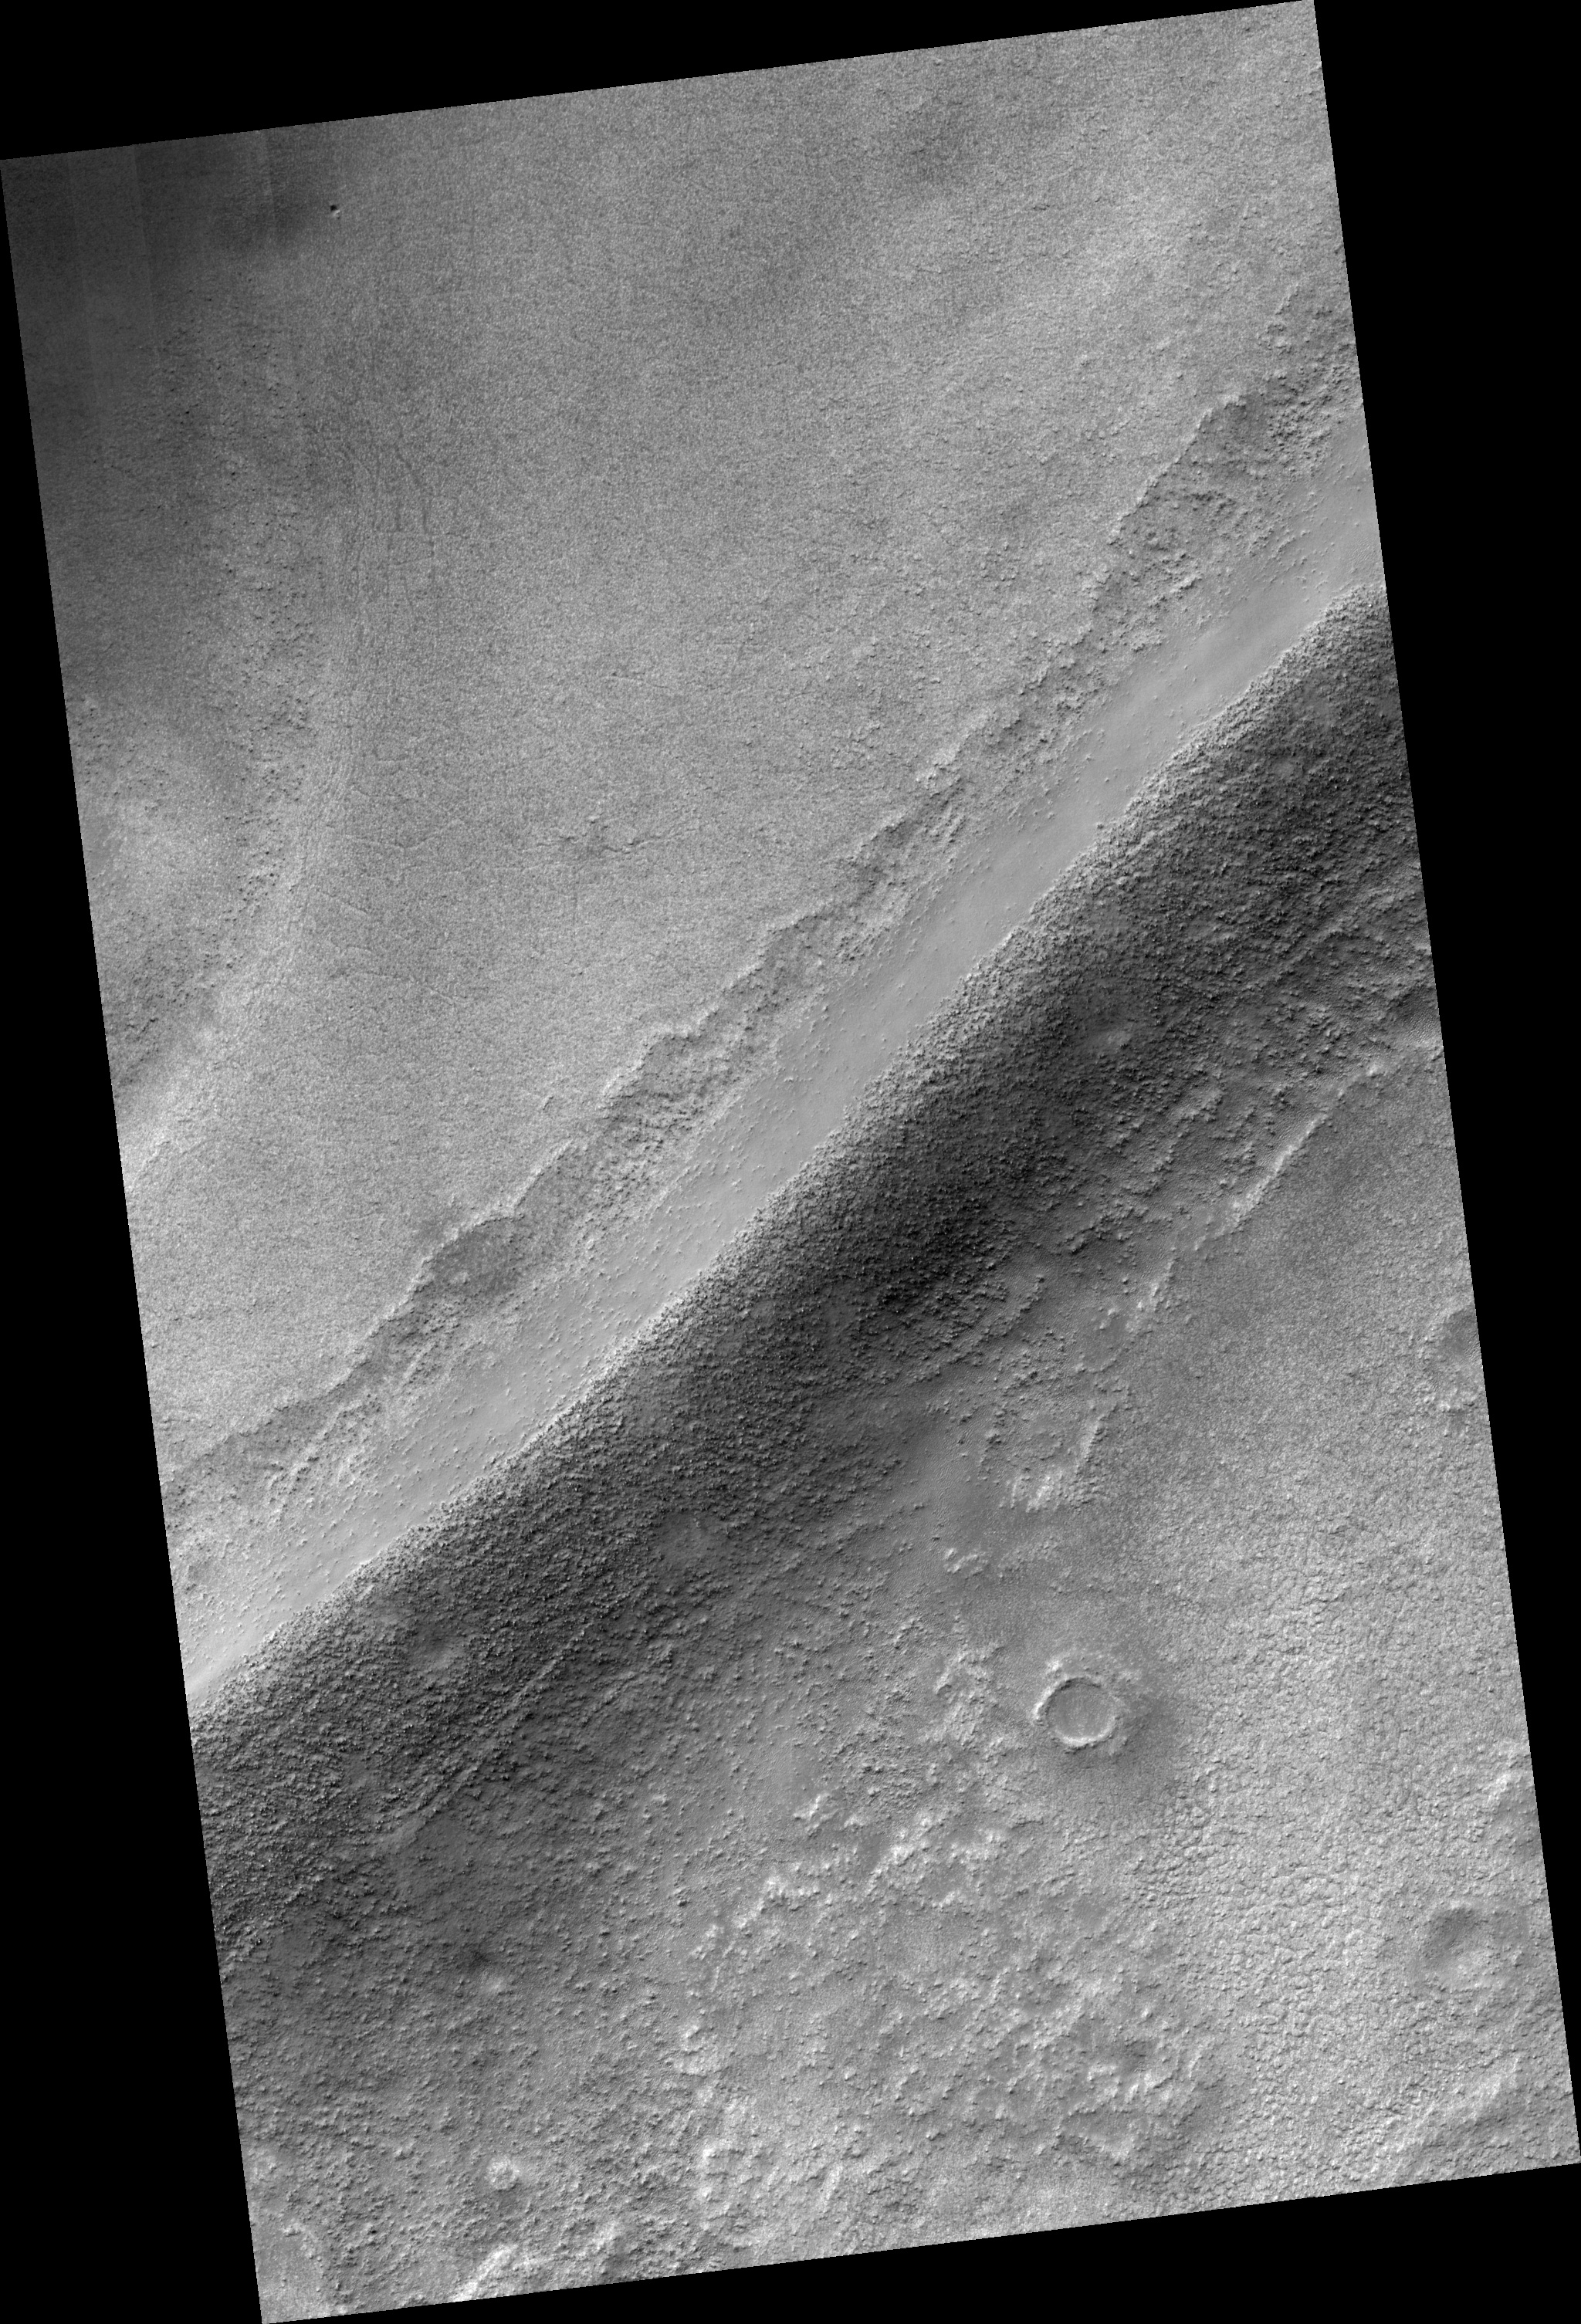

Sinuous Ridges in Argyre Basin

This HiRISE image covers a portion of a sinuous ridge on the floor of Argyre Basin in the southern hemisphere of Mars (55.0 degrees south, 319.2 east).

The ridge is one of a number of similar ridges that split and rejoin as they wind across the floor of the basin and around hills and mountains. It is unclear what process is responsible for formation of the ridges, but glacial, coastal, and fluvial processes have all been suggested.

For example, they may represent ancient coastal shorelines, sediments deposited in a river flowing under glacial ice, or an ancient river bed that has been left standing in relief as surrounding, probably finer grained sediments were subsequently eroded away.

The HiRISE image shows that the sediments forming the ridge include many large boulders that are often 1-2 meters or more in diameter. In addition, the sediments appear to occur in crude layers in a few locations. Such characteristics hold important clues to the process(es) responsible for formation of the ridge.

For example, if the ridge is the deposit formed by an ancient river then it may be difficult to account for the transport of so many large boulders.

Observation Geometry
Image PSP_001508_1245 was taken by the High Resolution Imaging Science Experiment (HiRISE) camera onboard the Mars Reconnaissance Orbiter spacecraft on 21-Nov-2006. The complete image is centered at -55.0 degrees latitude, 319.2 degrees East longitude. The range to the target site was 251.0 km (156.9 miles). At this distance the image scale is 50.2 cm/pixel (with 2 x 2 binning) so objects ~151 cm across are resolved. The image shown here has been map-projected to 50 cm/pixel and north is up. The image was taken at a local Mars time of 03:47 PM and the scene is illuminated from the west with a solar incidence angle of 86 degrees, thus the sun was about 4 degrees above the horizon. At a solar longitude of 138.9 degrees, the season on Mars is Northern Summer.

NASA’s Jet Propulsion Laboratory, a division of the California Institute of Technology in Pasadena, manages the Mars Reconnaissance Orbiter for NASA’s Science Mission Directorate, Washington. Lockheed Martin Space Systems, Denver, is the prime contractor for the project and built the spacecraft. The High Resolution Imaging Science Experiment is operated by the University of Arizona, Tucson, and the instrument was built by Ball Aerospace and Technology Corp., Boulder, Colo.

Credit: NASA/JPL/Univ. of Arizona